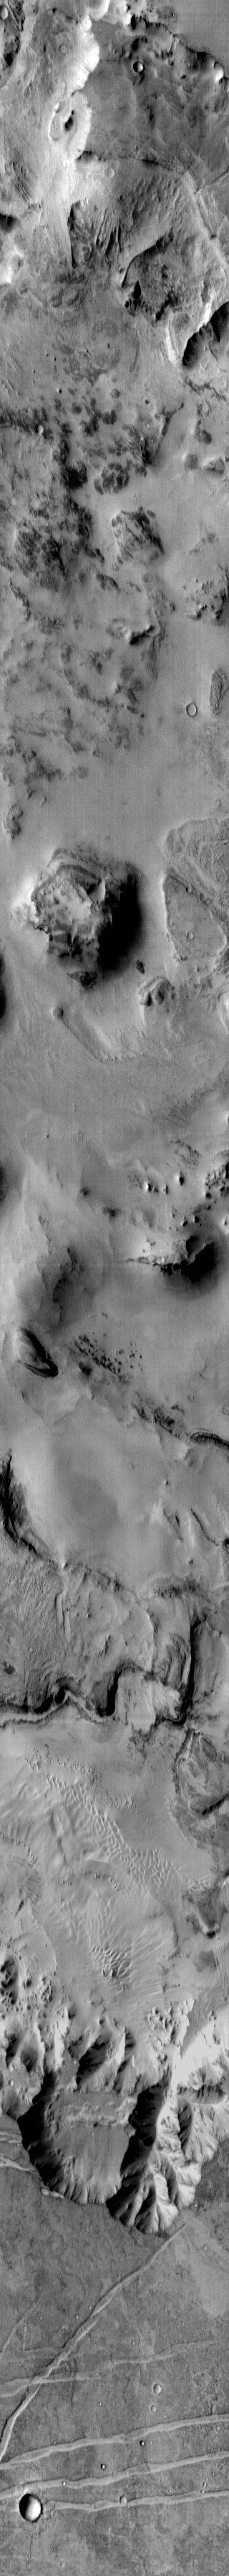

Melas Chasma Floor

This daytime IR image shows a portion of the floor and walls of Melas Chasma. In addition to layered deposits, extensive sand sheets and dune forms are visible on the floor of the chasma.

Image information: IR instrument. Latitude -11.7N, Longitude 288.8E. 123 meter/pixel resolution.

Please see the THEMIS Data Citation Note for details on crediting THEMIS images.

Note: this THEMIS visual image has not been radiometrically nor geometrically calibrated for this preliminary release. An empirical correction has been performed to remove instrumental effects. A linear shift has been applied in the cross-track and down-track direction to approximate spacecraft and planetary motion. Fully calibrated and geometrically projected images will be released through the Planetary Data System in accordance with Project policies at a later time.

NASA’s Jet Propulsion Laboratory manages the 2001 Mars Odyssey mission for NASA’s Office of Space Science, Washington, D.C. The Thermal Emission Imaging System (THEMIS) was developed by Arizona State University, Tempe, in collaboration with Raytheon Santa Barbara Remote Sensing. The THEMIS investigation is led by Dr. Philip Christensen at Arizona State University. Lockheed Martin Astronautics, Denver, is the prime contractor for the Odyssey project, and developed and built the orbiter. Mission operations are conducted jointly from Lockheed Martin and from JPL, a division of the California Institute of Technology in Pasadena.

Credit: NASA/JPL/ASU